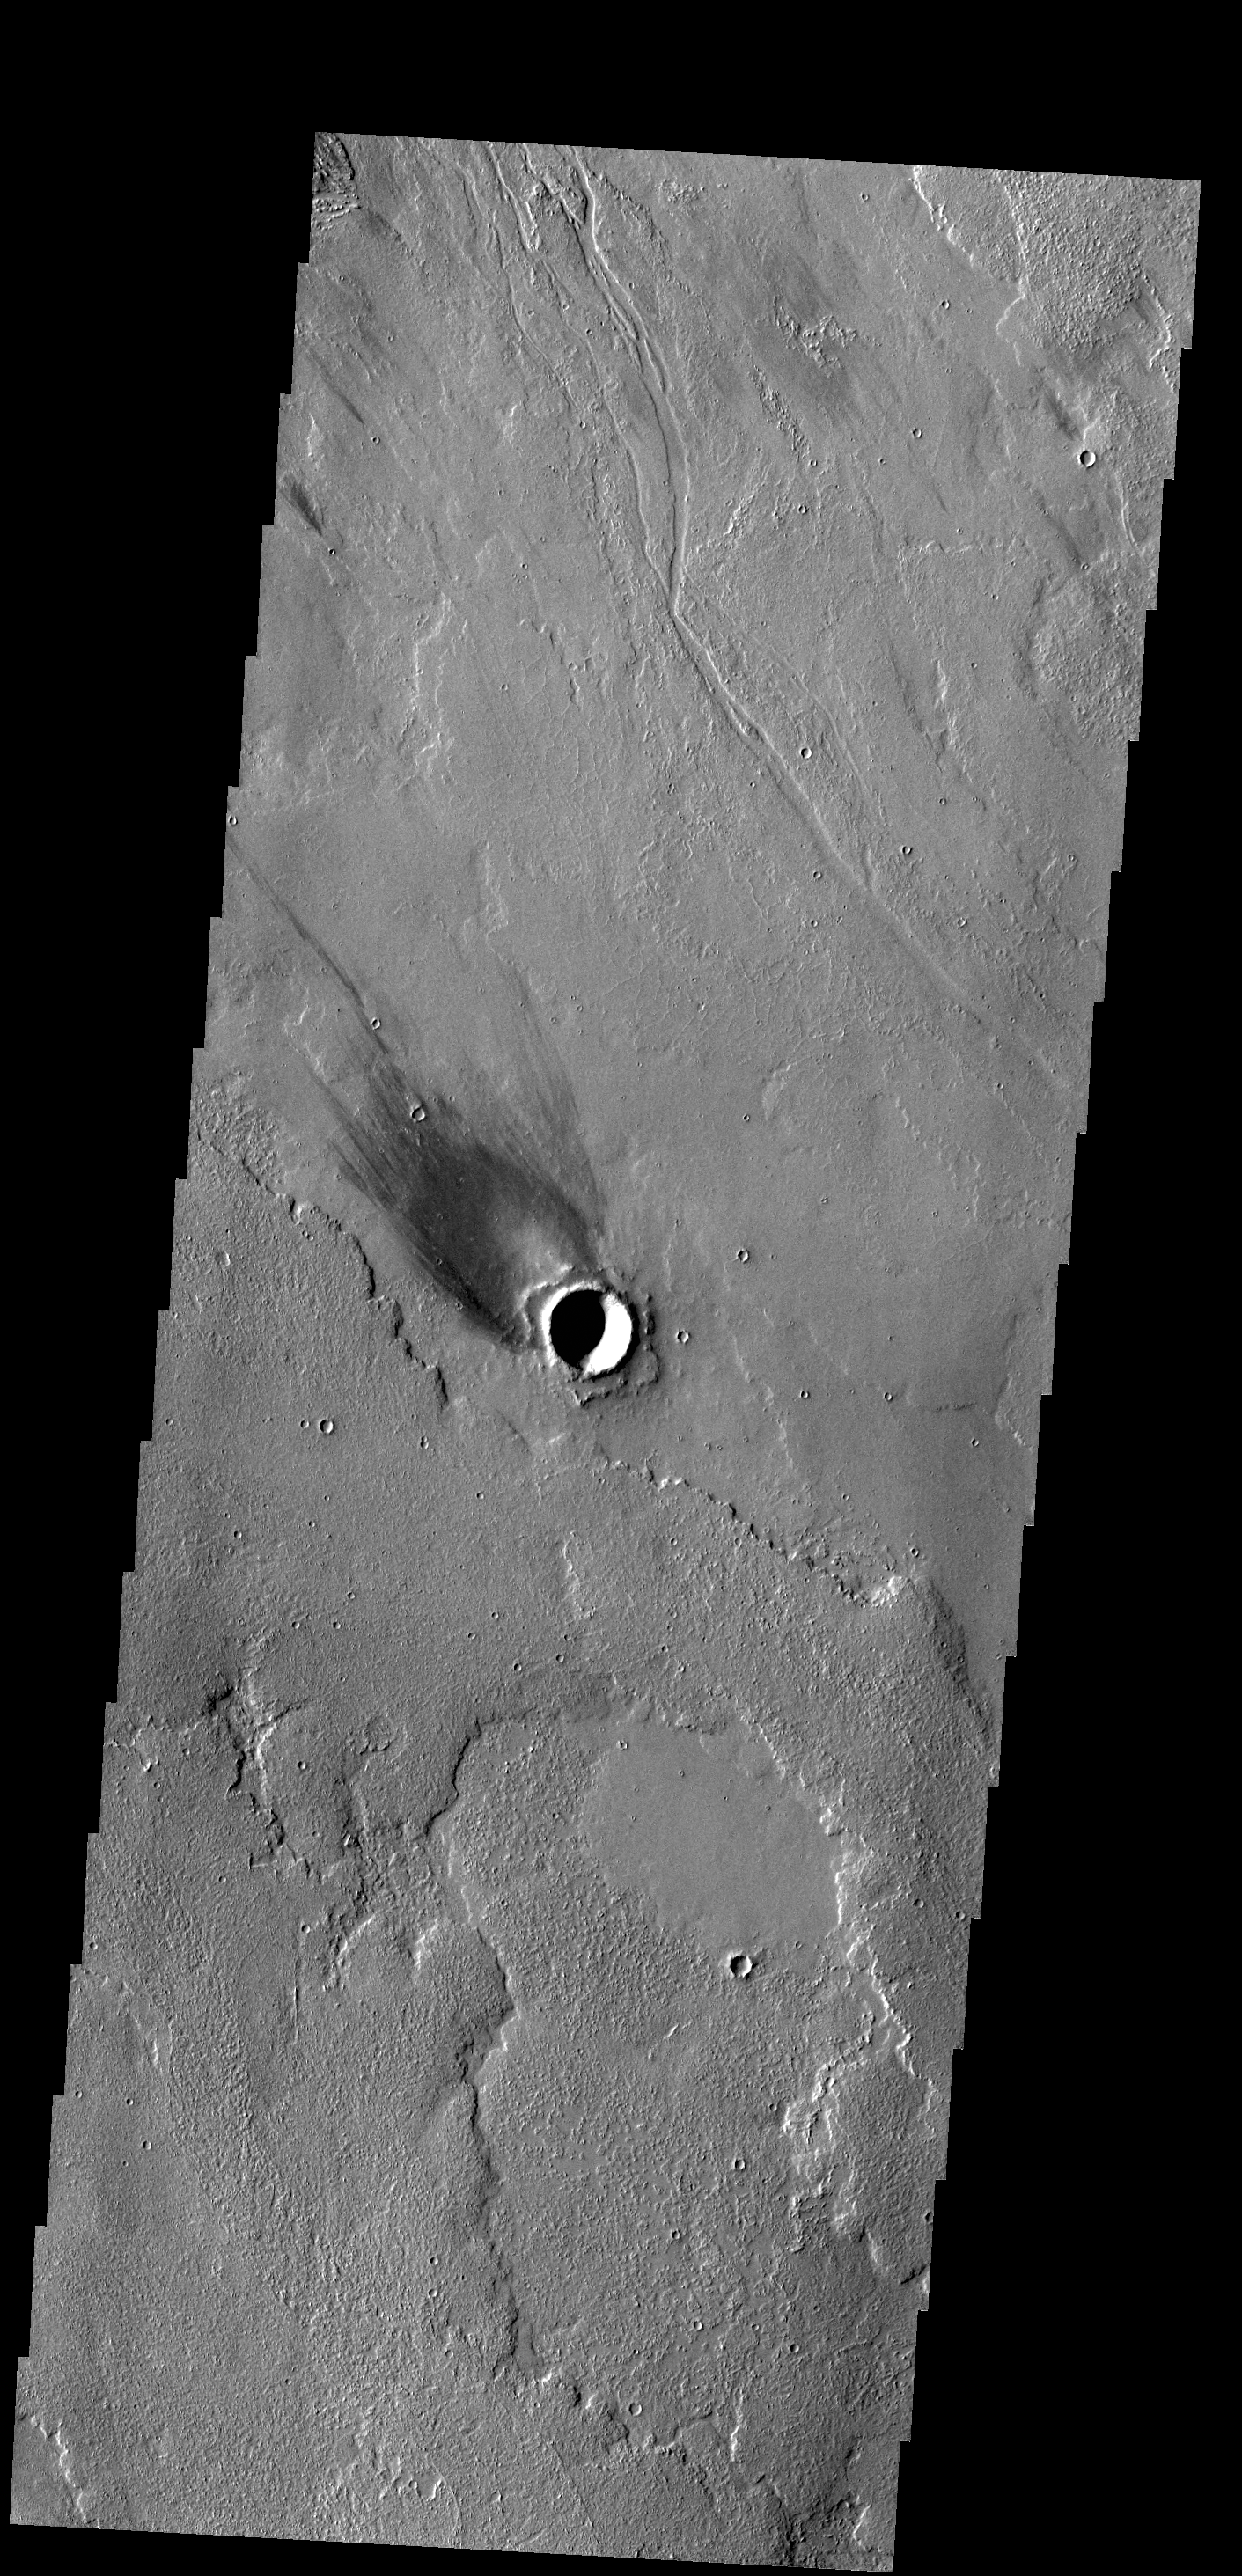

Windstreak

The windstreak in this VIS image is located on Tharsis volcanic lava flows east of Olympus Mons.

Credit: NASA/JPL-Caltech/ASU